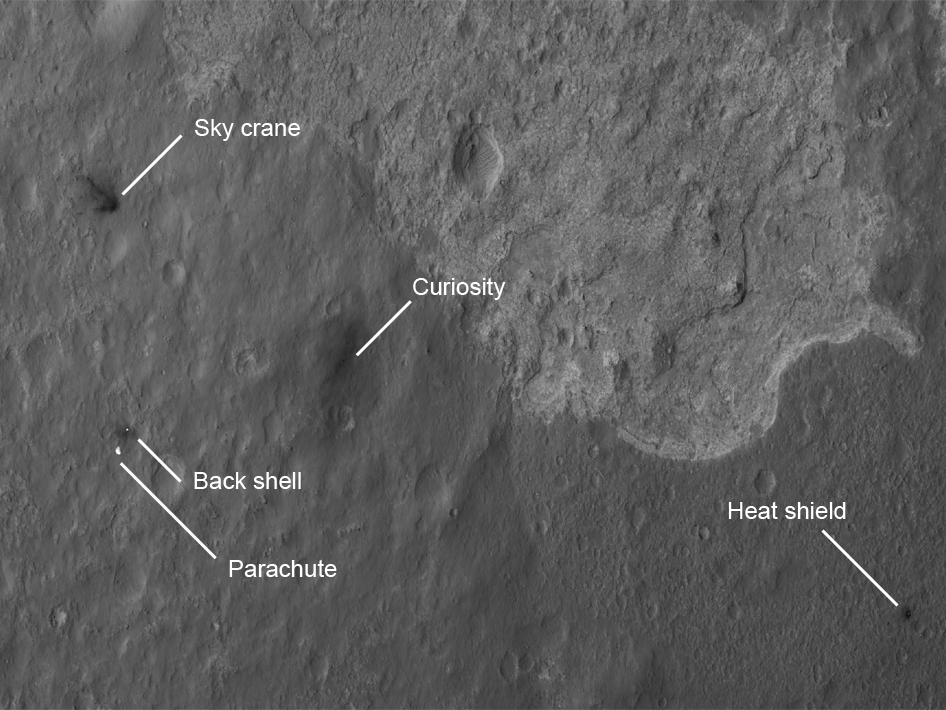

Scene of a Martian Landing

The four main pieces of hardware that arrived on Mars with NASA’s Curiosity rover were spotted by NASA’s Mars Reconnaissance Orbiter (MRO). The High-Resolution Imaging Science Experiment (HiRISE) camera captured this image about 24 hours after landing. The large, reduced-scale image points out the strewn hardware: the heat shield was the first piece to hit the ground, followed by the back shell attached to the parachute, then the rover itself touched down, and finally, after cables were cut, the sky crane flew away to the northwest and crashed. Relatively dark areas in all four spots are from disturbances of the bright dust on Mars, revealing the darker material below the surface dust.

Around the rover, this disturbance was from the sky crane thrusters, and forms a bilaterally symmetrical pattern. The darkened radial jets from the sky crane are downrange from the point of oblique impact, much like the oblique impacts of asteroids. In fact, they make an arrow pointing to Curiosity.

This image was acquired from a special 41-degree roll of MRO, larger than the normal 30-degree limit. It rolled towards the west and towards the sun, which increases visible scattering by atmospheric dust as well as the amount of atmosphere the orbiter has to look through, thereby reducing the contrast of surface features. Future images will show the hardware in greater detail. Our view is tilted about 45 degrees from the surface (more than the 41-degree roll due to planetary curvature), like a view out of an airplane window. Tilt the images 90 degrees clockwise to see the surface better from this perspective. The views are primarily of the shadowed side of the rover and other objects.

The Curiosity rover is approximately 4,900 feet (1,500 meters) away from the heat shield; about 2,020 feet (615 meters) away from the parachute and back shell; and approximately 2,100 feet (650 meters) away from the discoloration consistent with the impact of the sky crane.

The image scale is 39 centimeters (15.3 inches) per pixel.

Complete HiRISE image products are available at: http://uahirise.org/releases/msl-descent.php .

HiRISE is one of six instruments on NASA’s Mars Reconnaissance Orbiter. The University of Arizona, Tucson, operates the orbiter’s HiRISE camera, which was built by Ball Aerospace & Technologies Corp., Boulder, Colo. NASA’s Jet Propulsion Laboratory, a division of the California Institute of Technology in Pasadena, manages the Mars Reconnaissance Orbiter Project for NASA’s Science Mission Directorate, Washington. Lockheed Martin Space Systems, Denver, built the spacecraft.

Credit: NASA/JPL-Caltech/Univ. of Arizona